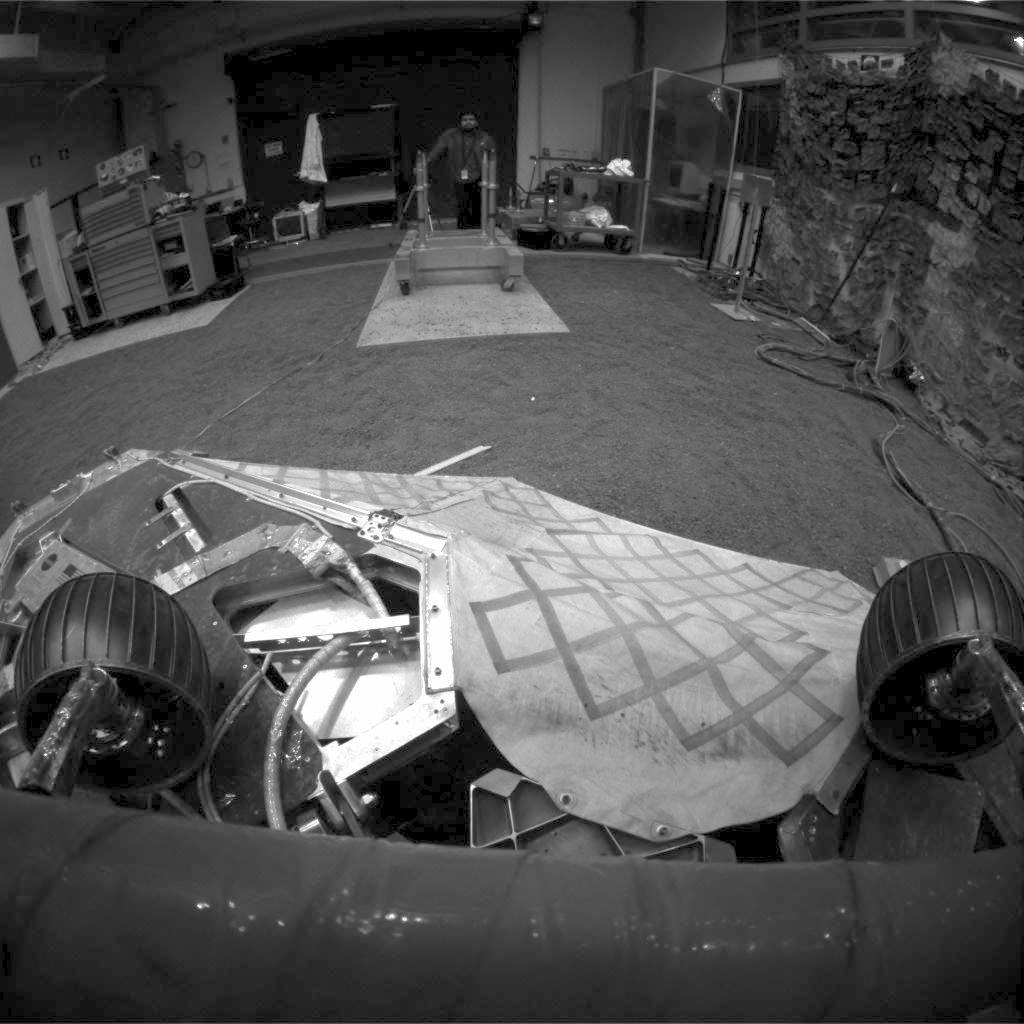

95-degree Position at JPL Testbed

This image shows a test rover in a near-final turned position on the lander in the JPL In-Situ Instruments Laboratory, or “testbed.” This is where engineers tested the rover’s three-point turn before completing the manuever with the Mars Exploration Rover Spirit on Mars. At this point, the test rover has turned 95 degrees, with 115 degrees being its goal position. This picture looks remarkably similar to the image taken by the rover’s hazard avoidance camera while in the same position on Mars.

Credit: NASA/JPL